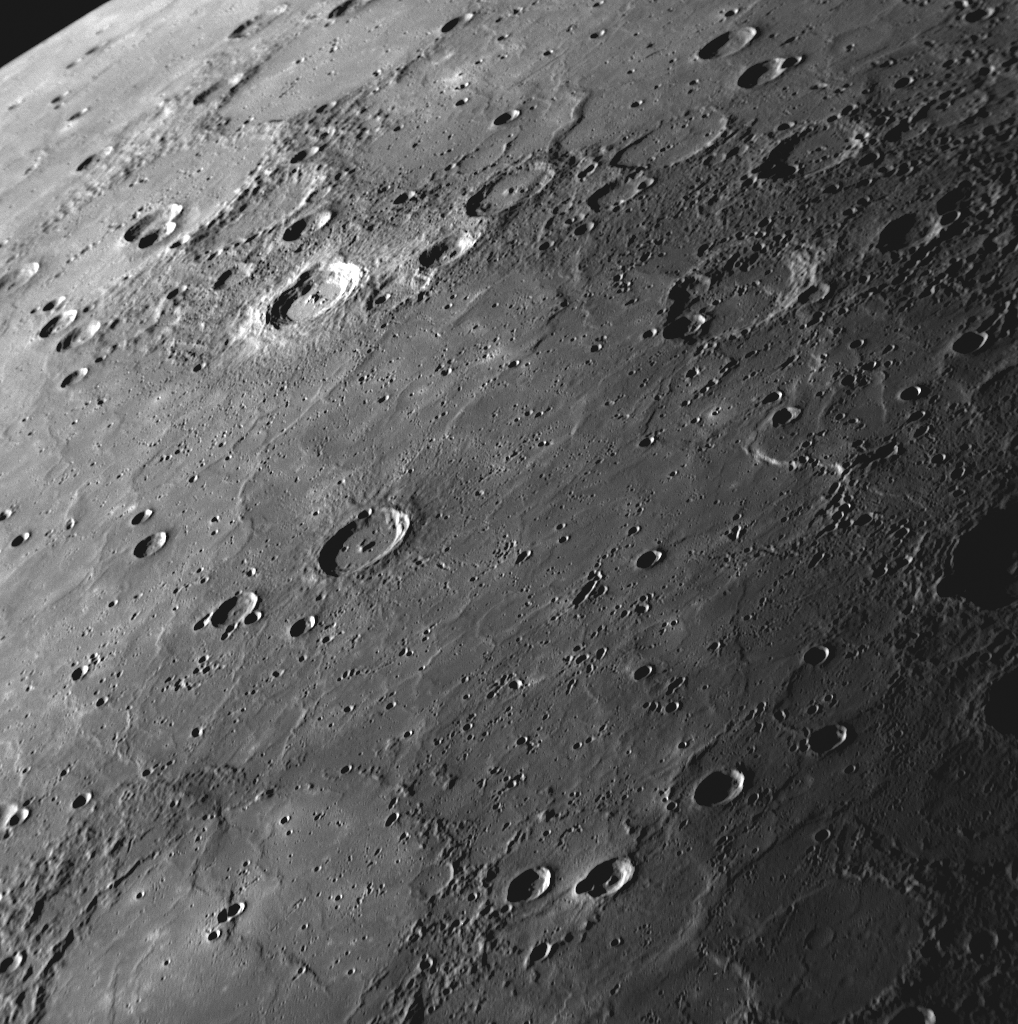

Flooding Mercury’s Surface

MESSENGER’s high-resolution images have revealed large areas of Mercury’s surface that appear to have been flooded by lava, forming wide expanses of smooth plains. The NAC image shown here gives a view looking over some of these smooth plains toward the horizon in the upper left corner. A large crater in the lower left has been filled with lava such that only portions of its circular rim are visible. Other examples of flooded craters can be spotted throughout the image, along with wrinkle ridges snaking across the plains. “Volcanism on Mercury” is one of the topics being presented today by MESSENGER Science Team members at the Geological Society of America Annual Meeting in Portland, Oregon. Prior to MESSENGER, there was some debate regarding the extent to which volcanism had affected Mercury’s surface, but now it is clear that volcanism was a major process in the planet’s geological history.

Date Acquired: September 29, 2009
Image Mission Elapsed Time (MET): 162744106
Instrument: Narrow Angle Camera (NAC) of the Mercury Dual Imaging System (MDIS)
Resolution: 400 meters/pixel (0.25 miles/pixel)
Scale: The bottom of this image is about 410 kilometers (250 miles) wide
Spacecraft Altitude: 15,900 kilometers (9,900 miles)

These images are from MESSENGER, a NASA Discovery mission to conduct the first orbital study of the innermost planet, Mercury. For information regarding the use of images, see the MESSENGER image use policy.

Credit: NASA/Johns Hopkins University Applied Physics Laboratory/Carnegie Institution of Washington